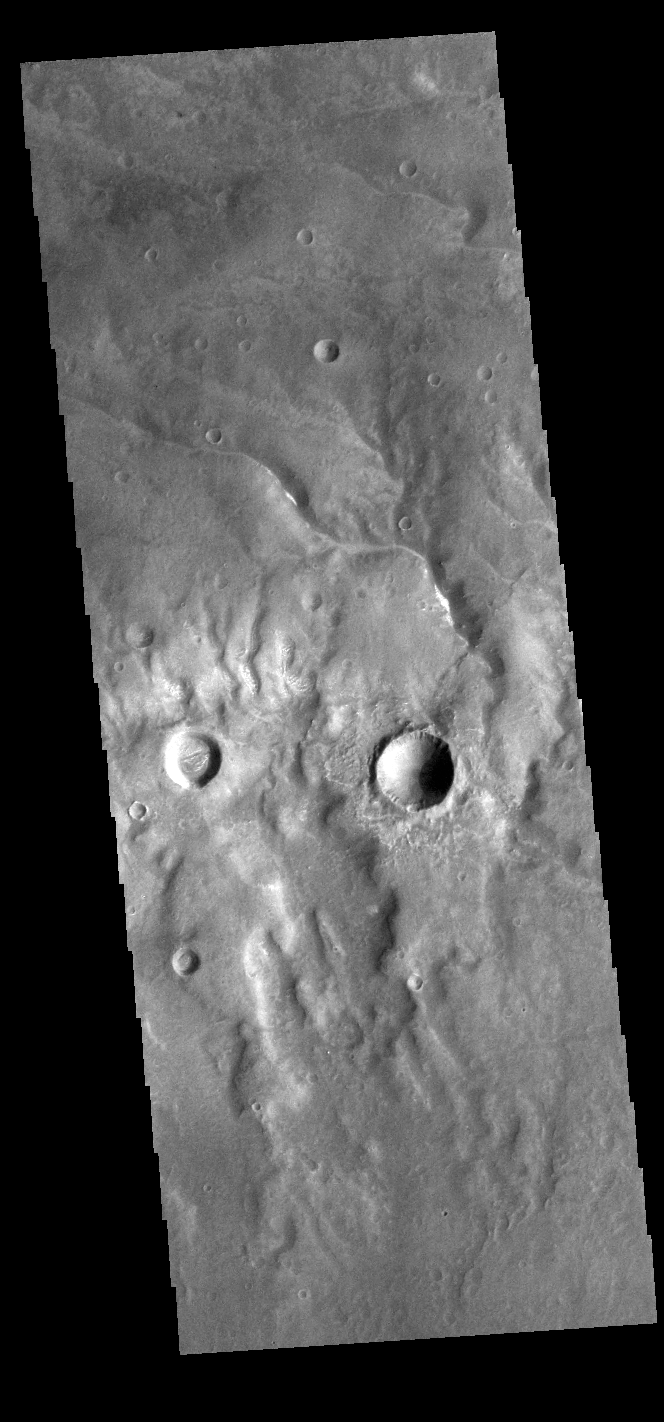

Channels

Today’s VIS image shows several channels. These unnamed channels are flowing downhill into the northern part of Bosporos Planum.

Credit: NASA/JPL-Caltech/ASU